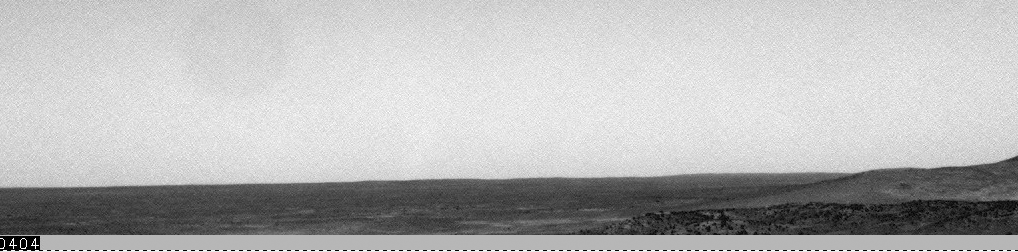

Dust Devils Whip by Spirit

On sol 1120 (February 26, 2007), the navigation camera aboard NASA’s Mars Exploration Rover Spirit captured one of the best dust devils it’s seen in its three-plus year mission. The series of navigation camera images were put together to make a dust devil movie.

The dust devil column is clearly defined and is clearly bent in the down wind direction. Near the end of the movie, the base of the dust devil becomes much wider. The atmospheric science team thinks that this is because the dust devil encountered some sand and therefore produced a “saltation skirt,” an apron of material that is thrown out of the dust devil because it is too large to be carried up into suspension.

Also near the end of the movie the dust devil seems to move faster across the surface. This is because Spirit began taking pictures less frequently, and not because the dust devil sped up.

Credit: NASA/JPL-Caltech